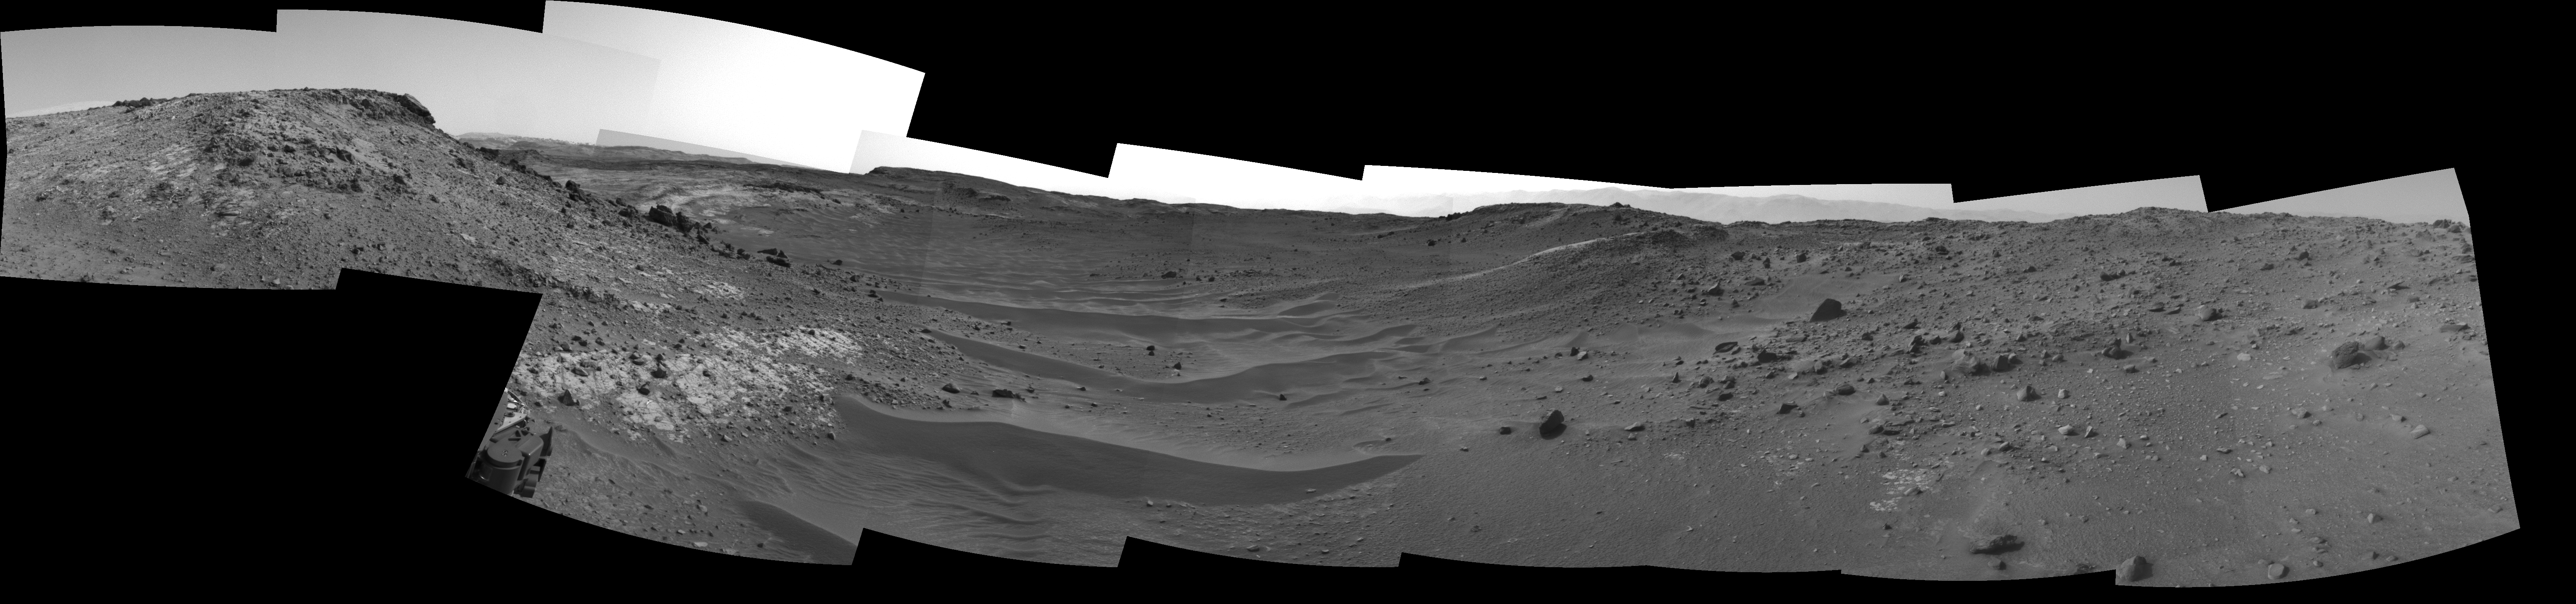

Curiosity View Ahead Through ‘Artist’s Drive’

This view from the Navigation Camera (Navcam) on NASA’s Curiosity Mars rover shows the terrain ahead of the rover as it makes its way westward through a valley called “Artist’s Drive.”

The Navcam recorded the component images of this mosaic on April 10, 2015, during the 951st Martian Day, or sol, of Curiosity’s work on Mars. The valley is on the rover’s route toward a higher site on Mount Sharp than the “Pahrump Hills” area the mission investigated at the base of the layered mountain.

NASA’s Jet Propulsion Laboratory, a division of the California Institute of Technology, Pasadena, manages the Mars Science Laboratory Project for NASA’s Science Mission Directorate, Washington. JPL designed and built the project’s Curiosity rover and the rover’s Navcam.

Credit: NASA/JPL-Caltech